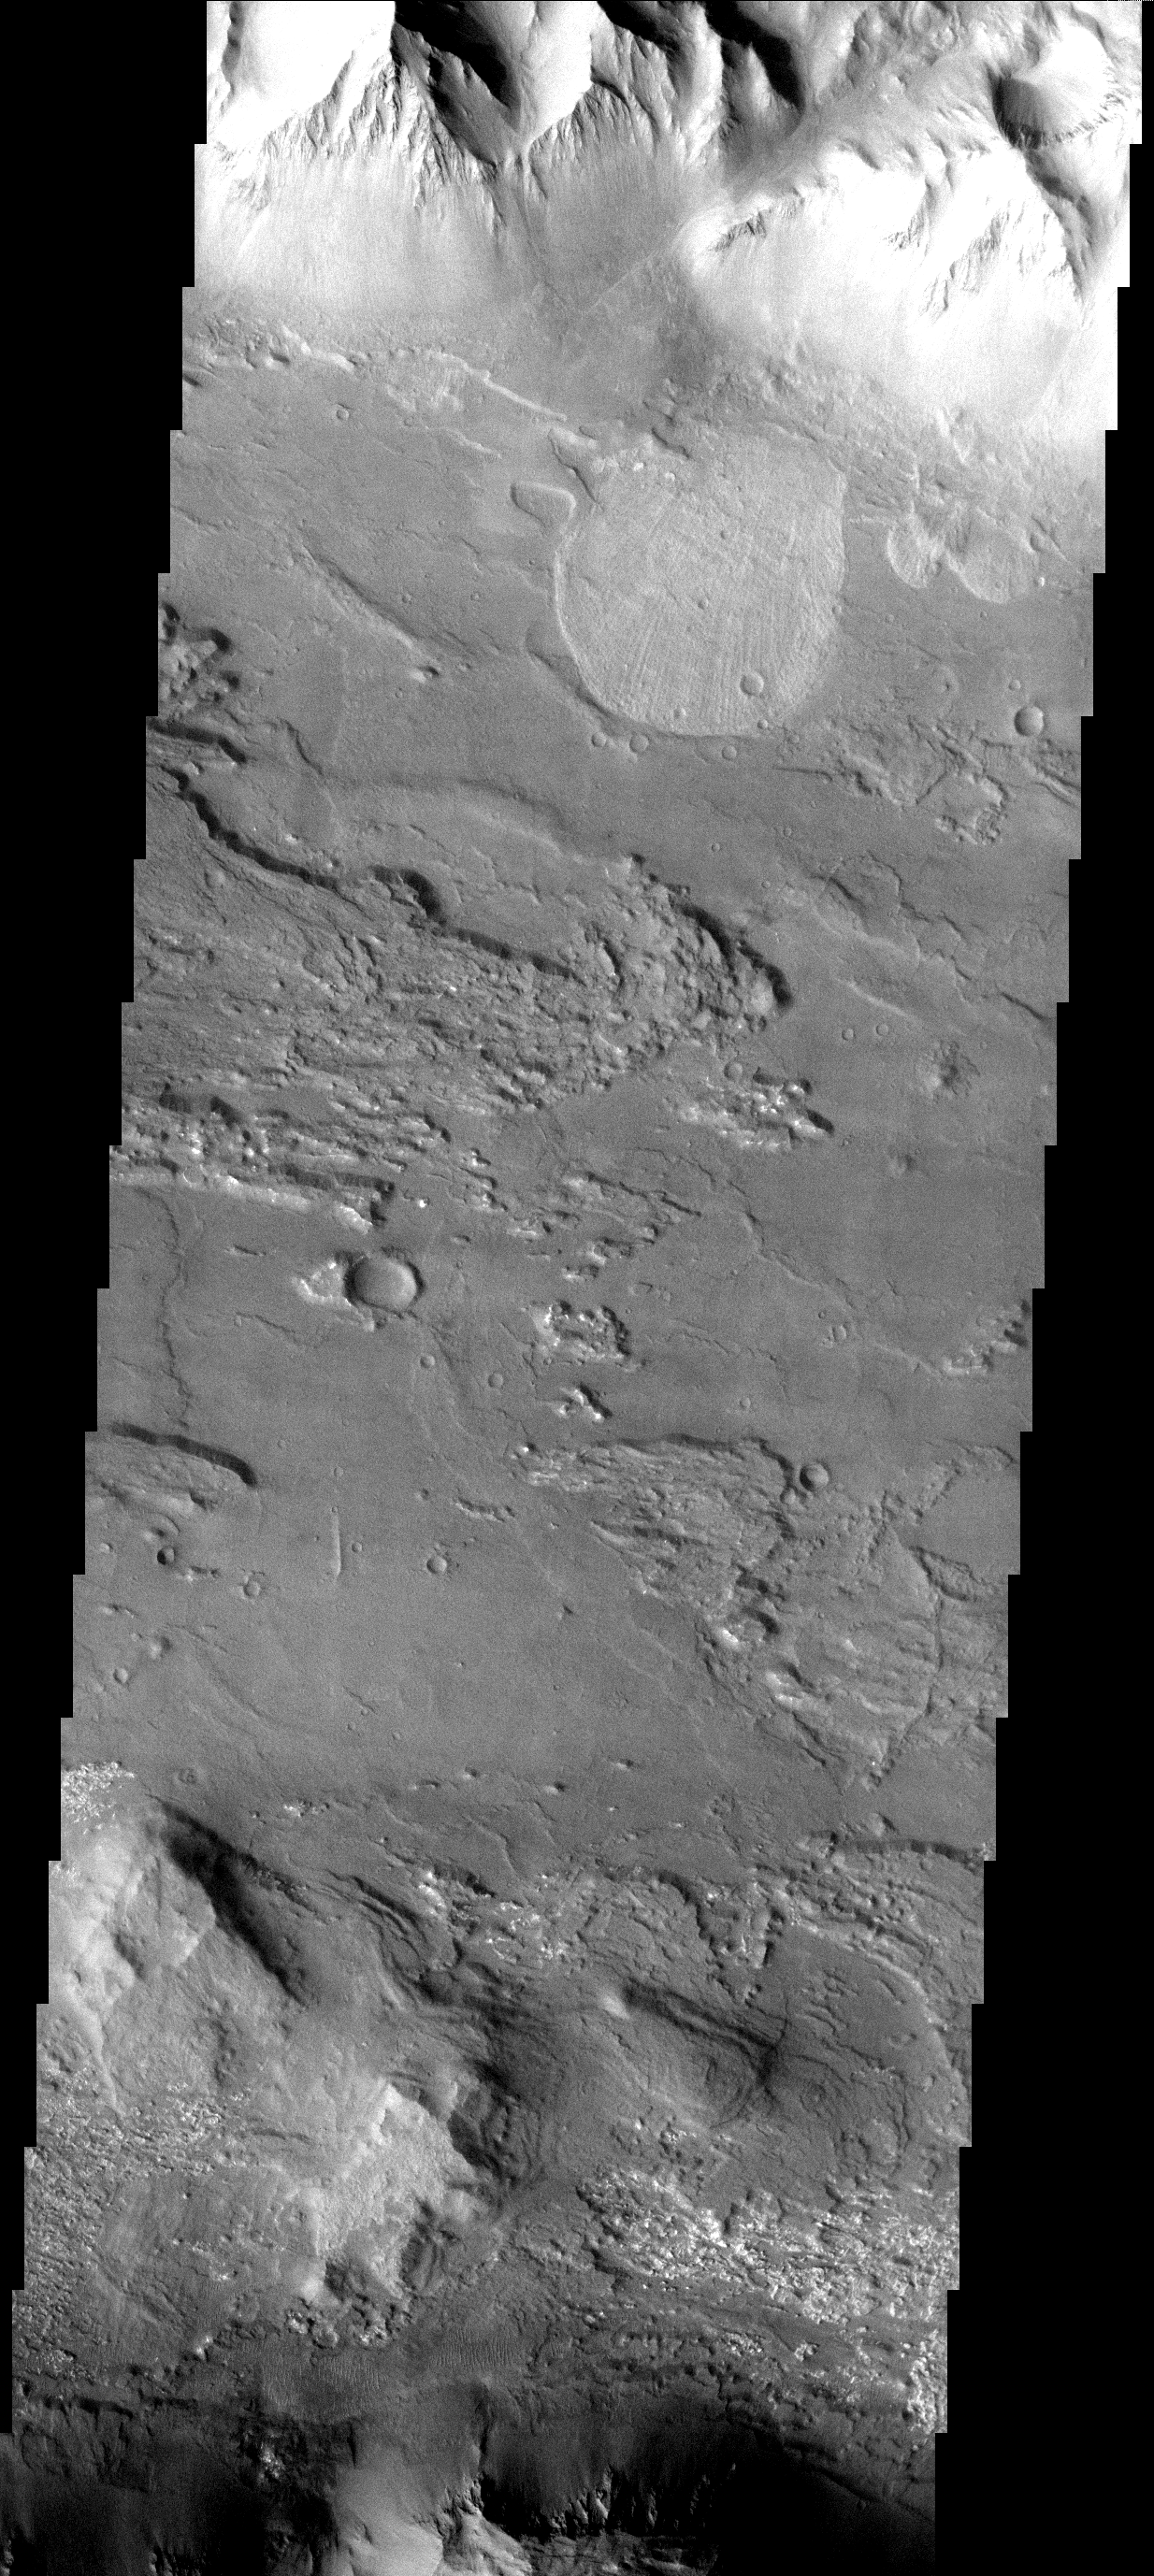

Landslide

This landslide occurred in Coprates Chasma.

Image information: VIS instrument. Latitude 12.6S, Longitude 296.9E. 17 meter/pixel resolution.

Note: this THEMIS visual image has not been radiometrically nor geometrically calibrated for this preliminary release. An empirical correction has been performed to remove instrumental effects. A linear shift has been applied in the cross-track and down-track direction to approximate spacecraft and planetary motion. Fully calibrated and geometrically projected images will be released through the Planetary Data System in accordance with Project policies at a later time.

NASA’s Jet Propulsion Laboratory manages the 2001 Mars Odyssey mission for NASA’s Office of Space Science, Washington, D.C. The Thermal Emission Imaging System (THEMIS) was developed by Arizona State University, Tempe, in collaboration with Raytheon Santa Barbara Remote Sensing. The THEMIS investigation is led by Dr. Philip Christensen at Arizona State University. Lockheed Martin Astronautics, Denver, is the prime contractor for the Odyssey project, and developed and built the orbiter. Mission operations are conducted jointly from Lockheed Martin and from JPL, a division of the California Institute of Technology in Pasadena.

Credit: NASA/JPL/ASU